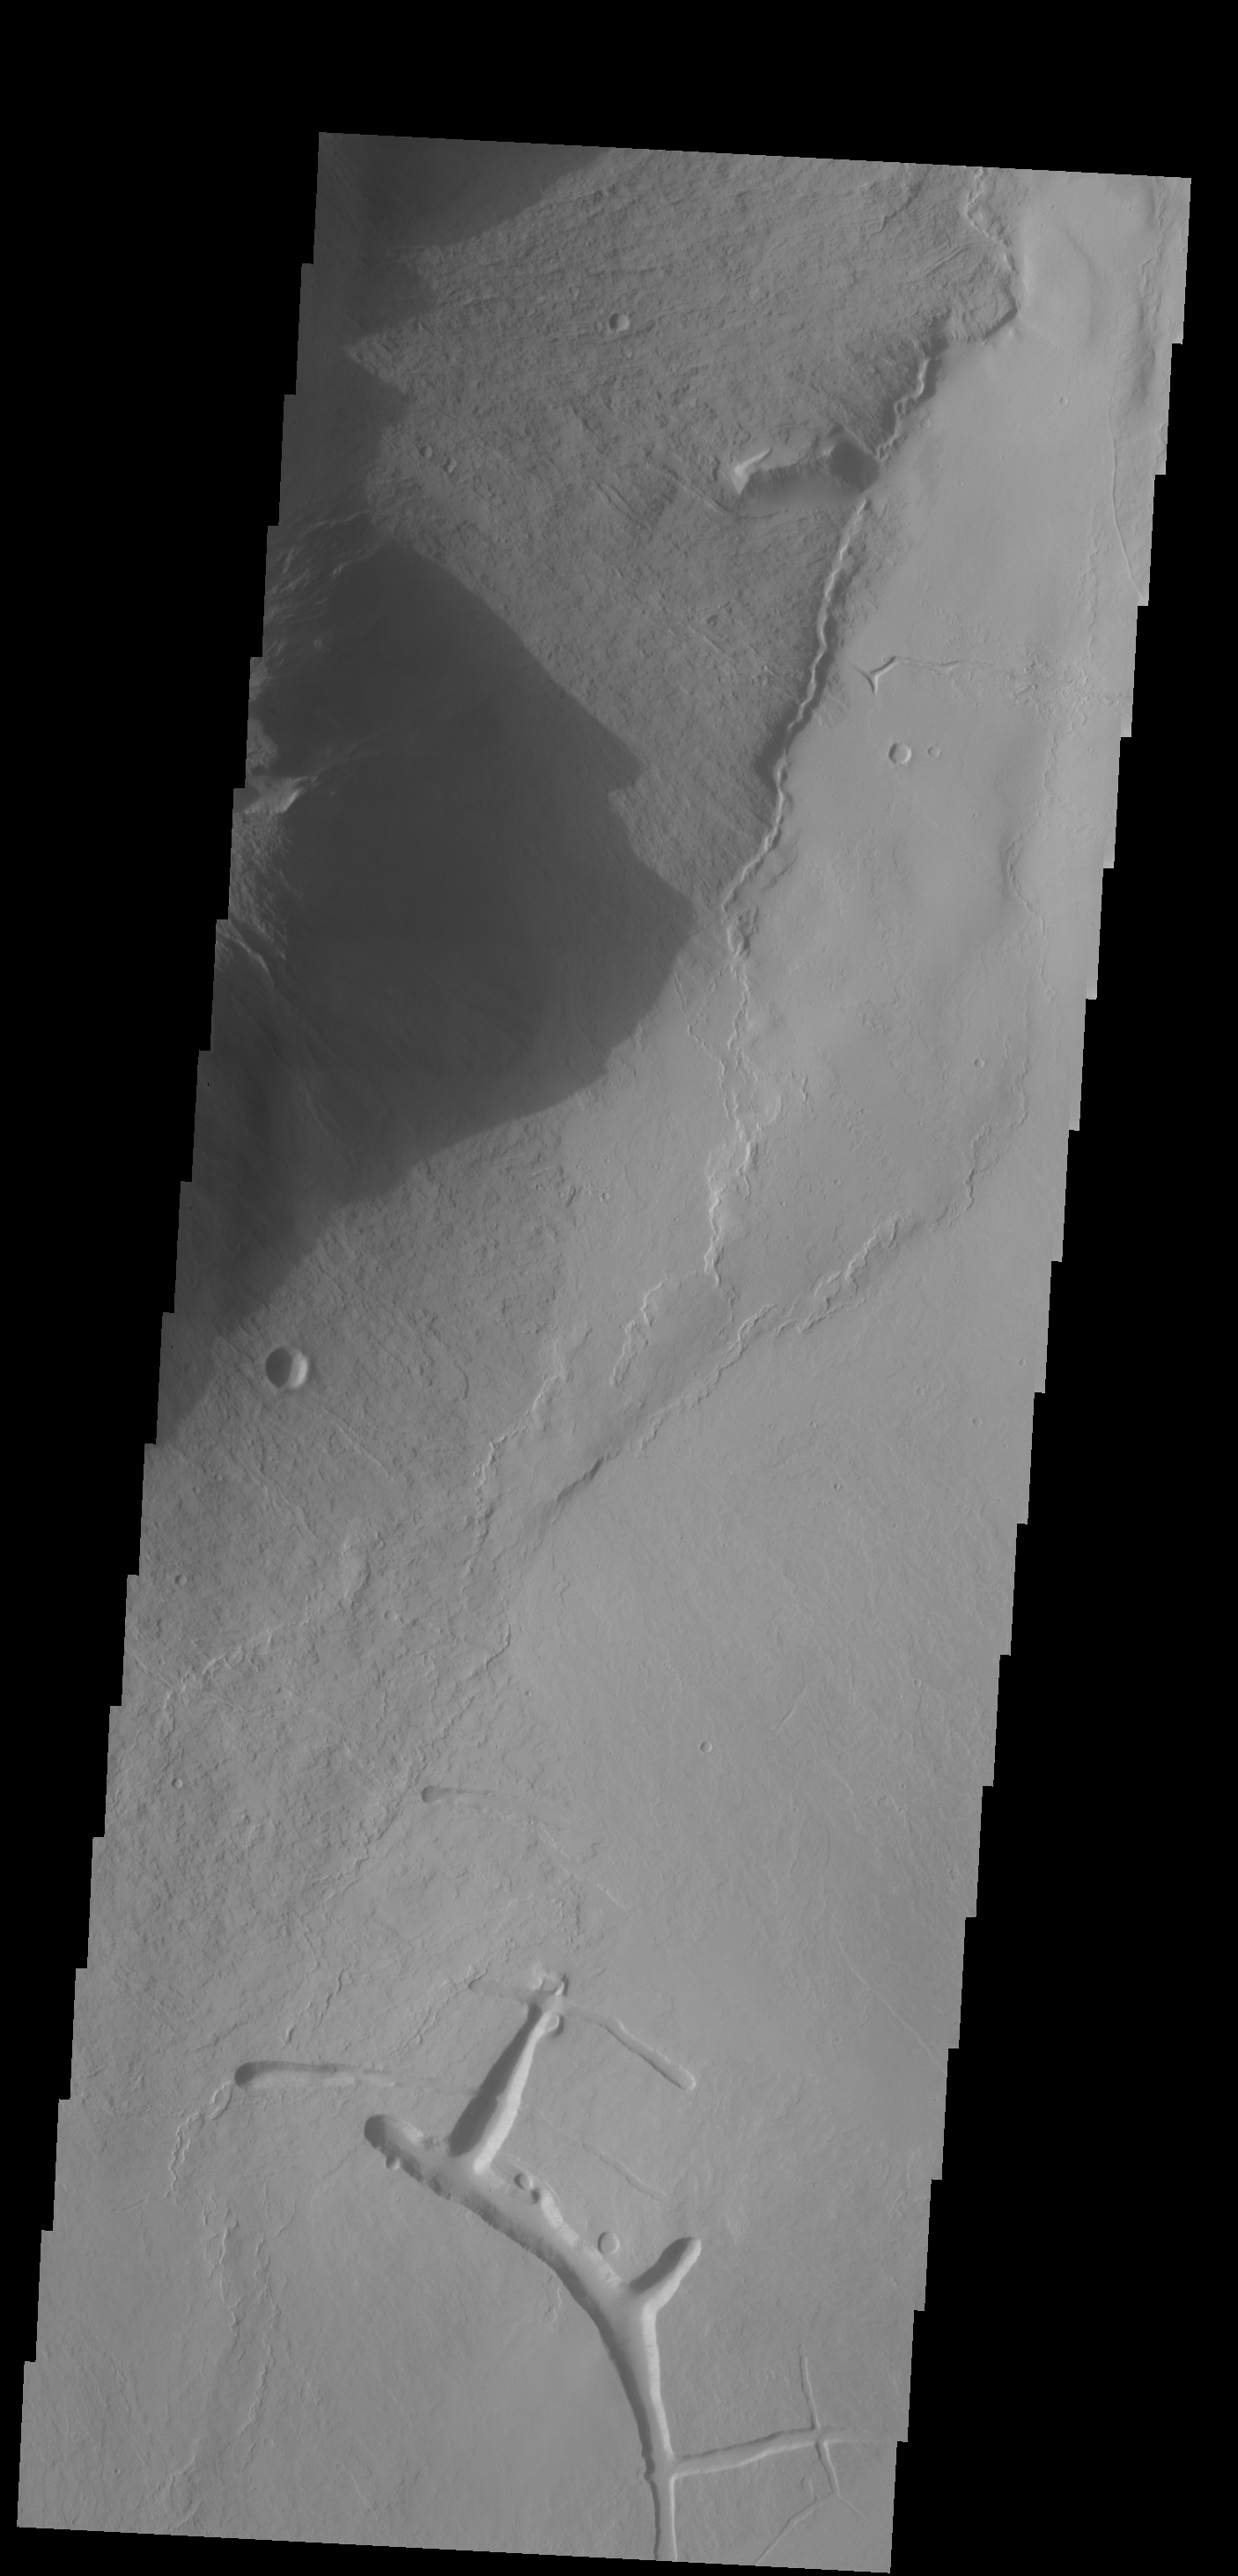

Shadows

The shadow in today’s VIS image is being cast by the steep margin on the eastern flank of Olympus Mons.

Credit: NASA/JPL-Caltech/ASU